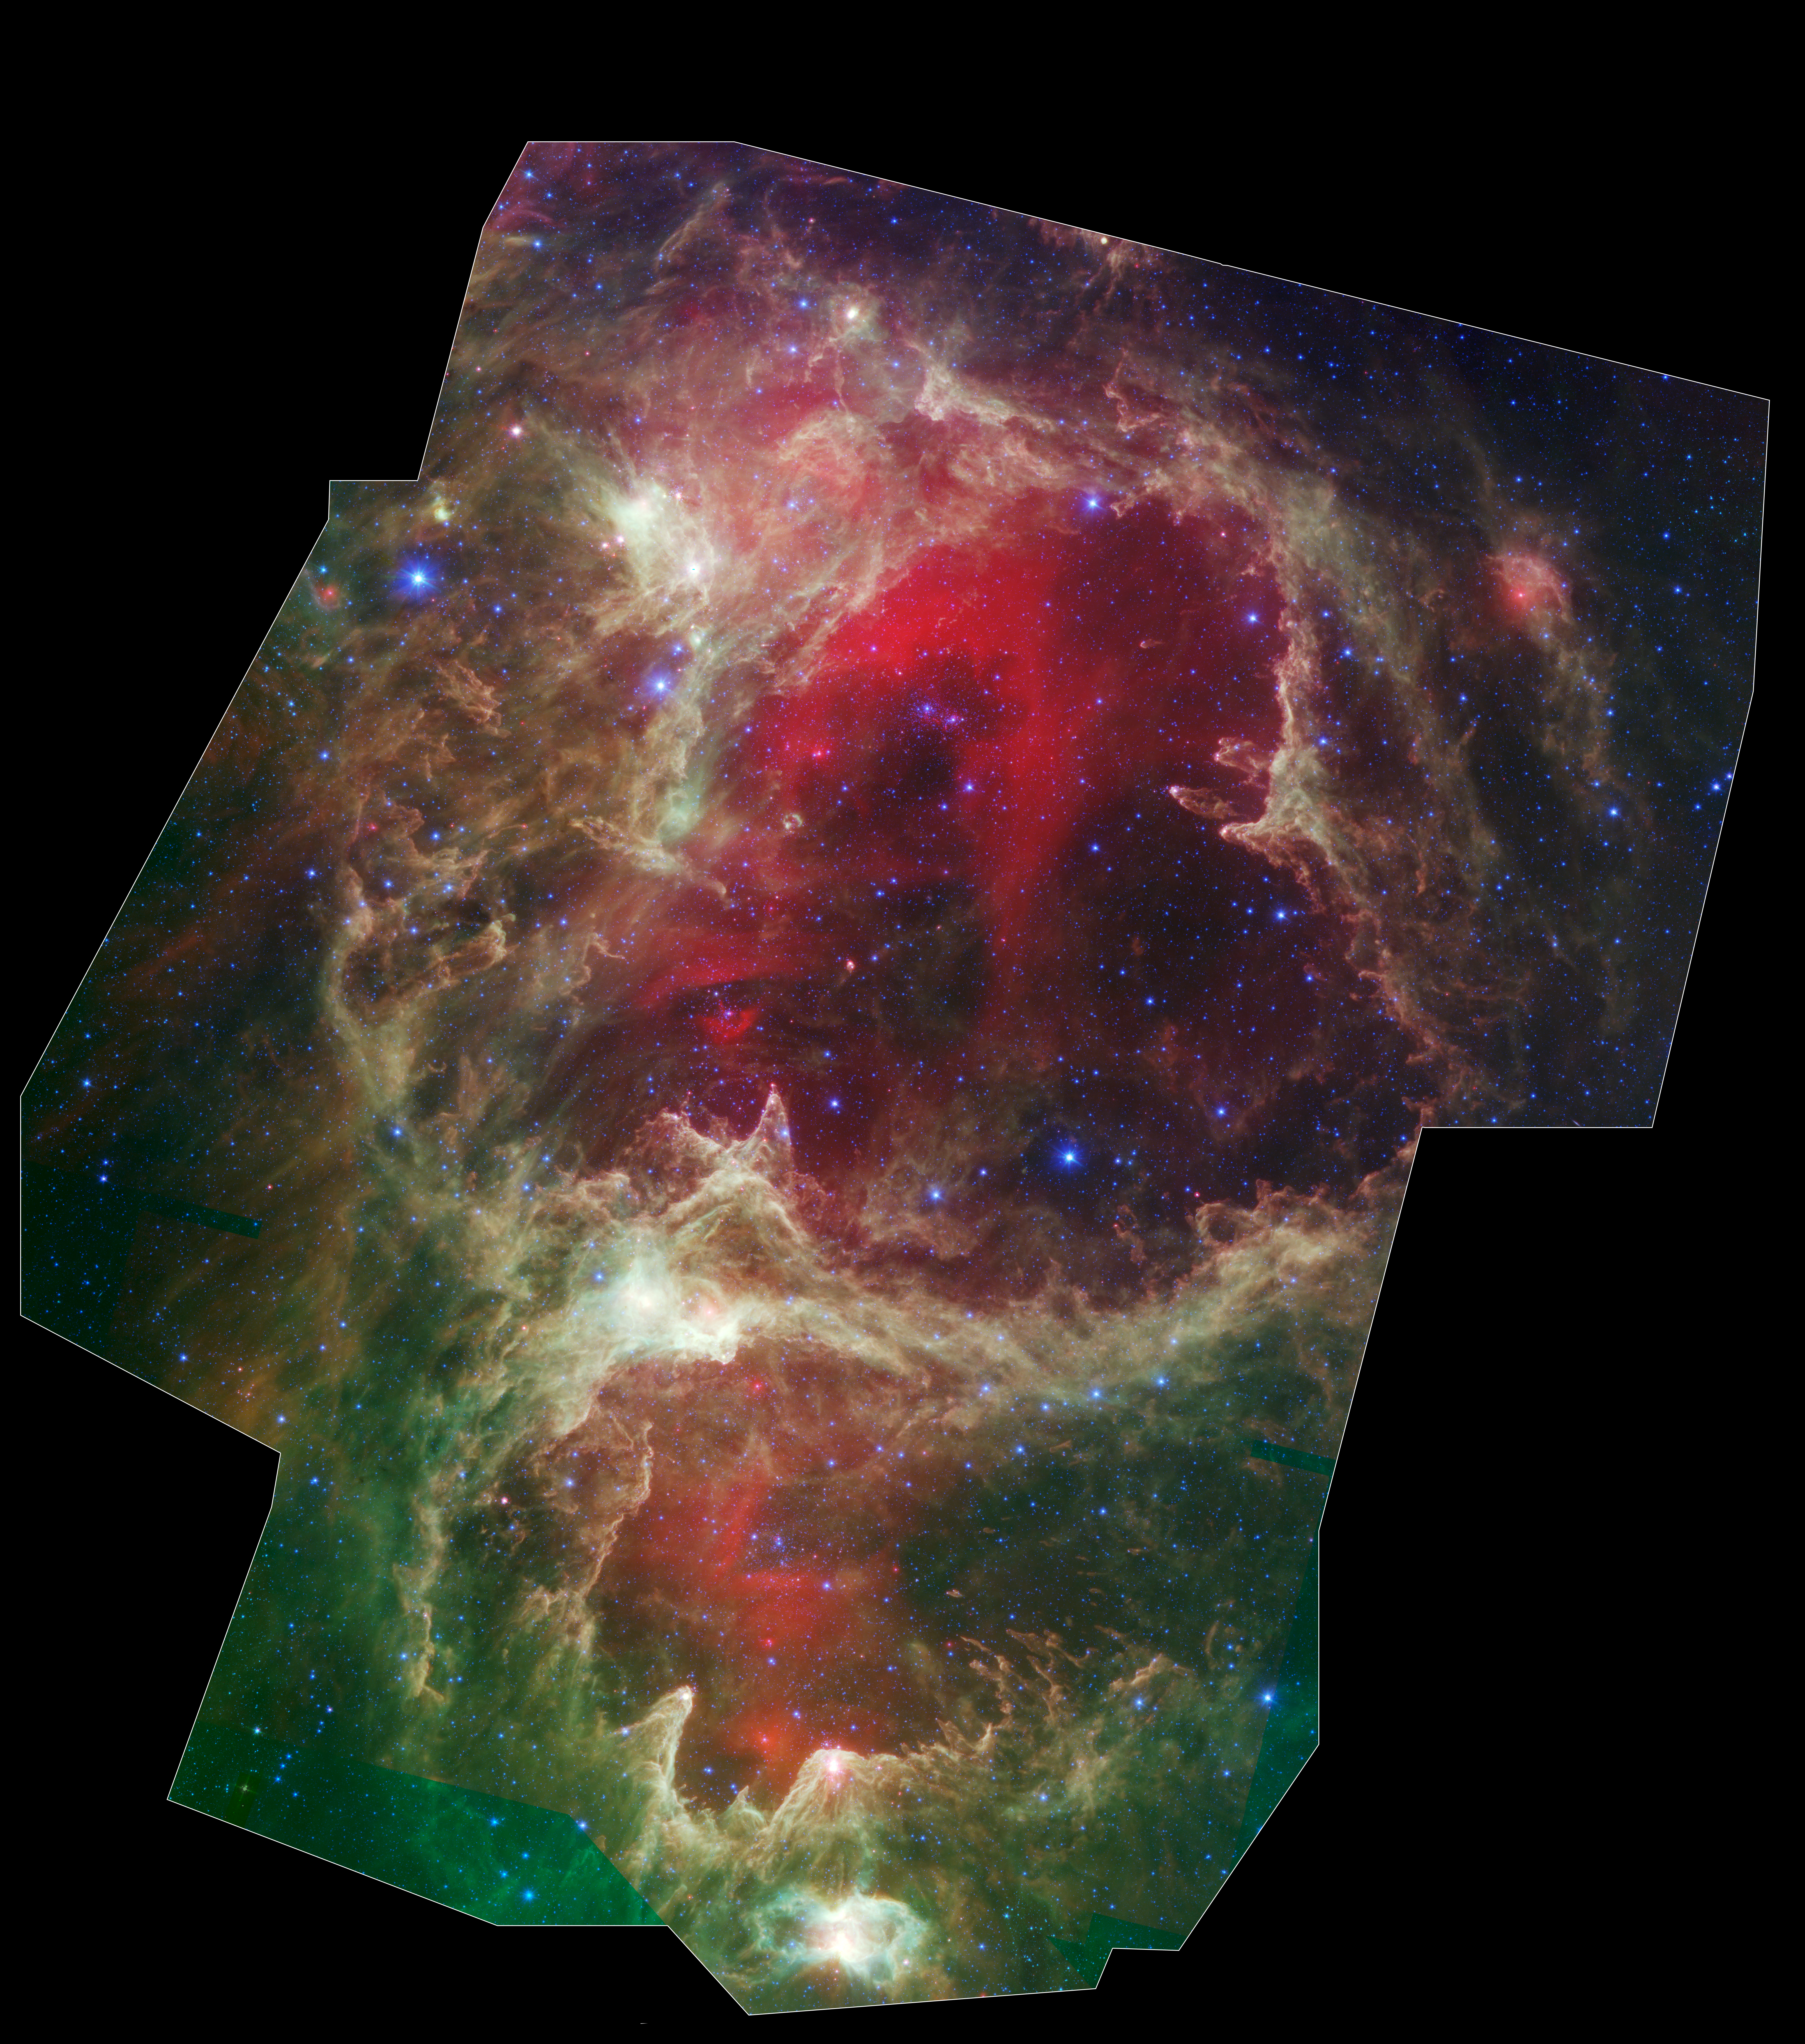

Spitzer Reveals Stellar ‘Family Tree’

High resolution poster version

Generations of stars can be seen in this new infrared portrait from NASA’s Spitzer Space Telescope. In this wispy star-forming region, called W5, the oldest stars can be seen as blue dots in the centers of the two hollow cavities (other blue dots are background and foreground stars not associated with the region). Younger stars line the rims of the cavities, and some can be seen as pink dots at the tips of the elephant-trunk-like pillars. The white knotty areas are where the youngest stars are forming. Red shows heated dust that pervades the region’s cavities, while green highlights dense clouds.

W5 spans an area of sky equivalent to four full moons and is about 6,500 light-years away in the constellation Cassiopeia. The Spitzer picture was taken over a period of 24 hours.

Like other massive star-forming regions, such as Orion and Carina, W5 contains large cavities that were carved out by radiation and winds from the region’s most massive stars. According to the theory of triggered star-formation, the carving out of these cavities pushes gas together, causing it to ignite into successive generations of new stars.

This image contains some of the best evidence yet for the triggered star-formation theory. Scientists analyzing the photo have been able to show that the ages of the stars become progressively and systematically younger with distance from the center of the cavities.

This is a three-color composite showing infrared observations from two Spitzer instruments. Blue represents 3.6-micron light and green shows light of 8 microns, both captured by Spitzer’s infrared array camera. Red is 24-micron light detected by Spitzer’s multiband imaging photometer.

Credit: NASA/JPL-Caltech/Harvard-Smithsonian CfA